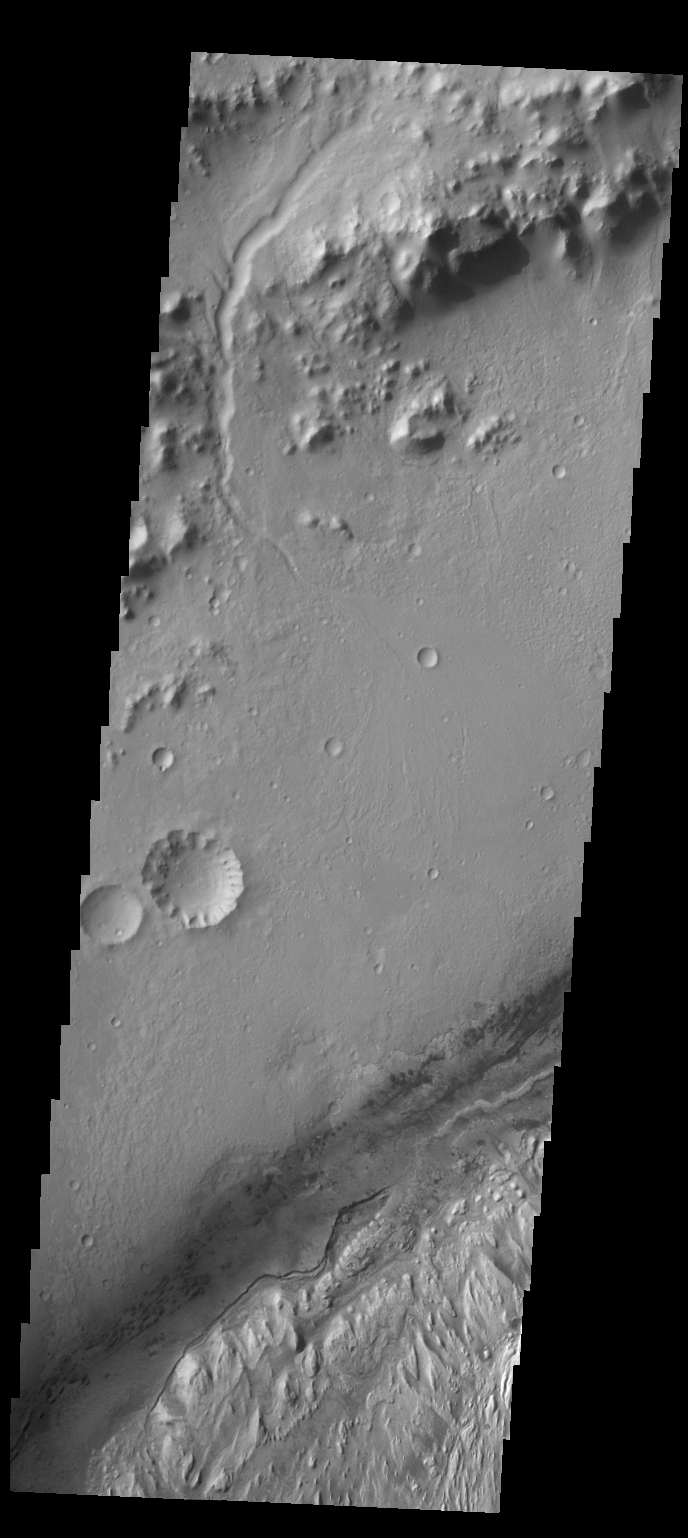

Gale Crater

This VIS image shows the northwestern floor and rim of Gale crater. A channel dissects the rim in this image, and the edge of the central mound is visible in the bottom right corner. Gale Crater is the targeted location for the MSL lander that will shortly arrive at Mars.

Credit: NASA/JPL/ASU